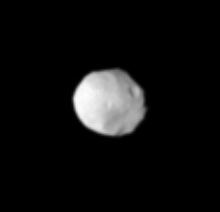

Off Pandora’s Shoulder

This is one of Cassini’s closest views to date of Saturn’s F ring shepherd moon Pandora. At least one crater is visible on the surface of this moon, which is thought to be an icy rubble pile, loosely bound together by gravity. Pandora is 84 kilometers (52 miles) across.

Several of Saturn’s ring moons, including Pandora, show elongated, oval-like shapes (see PIA07523) with their long axes oriented along the moon-Saturn line. In this view, Cassini is looking at the side of Pandora facing away from Saturn. The image shows the moon’s leading hemisphere (although, as mentioned, Pandora is not actually round). To the right, much of the moon’s surface is in shadow.

The image was taken in visible light with the Cassini spacecraft narrow-angle camera on May 20, 2005, at a distance of approximately 346,000 kilometers (215,000 miles) from Pandora and at a Sun-Pandora-spacecraft, or phase, angle of 21 degrees. Resolution in the original image was 2 kilometers (1 mile) per pixel. The view was magnified by a factor of two and contrast-enhanced to aid visibility of the moon’s surface.

The Cassini-Huygens mission is a cooperative project of NASA, the European Space Agency and the Italian Space Agency. The Jet Propulsion Laboratory, a division of the California Institute of Technology in Pasadena, manages the mission for NASA’s Science Mission Directorate, Washington, D.C. The Cassini orbiter and its two onboard cameras were designed, developed and assembled at JPL. The imaging team is based at the Space Science Institute, Boulder, Colo.

Credit: NASA/JPL/Space Science Institute